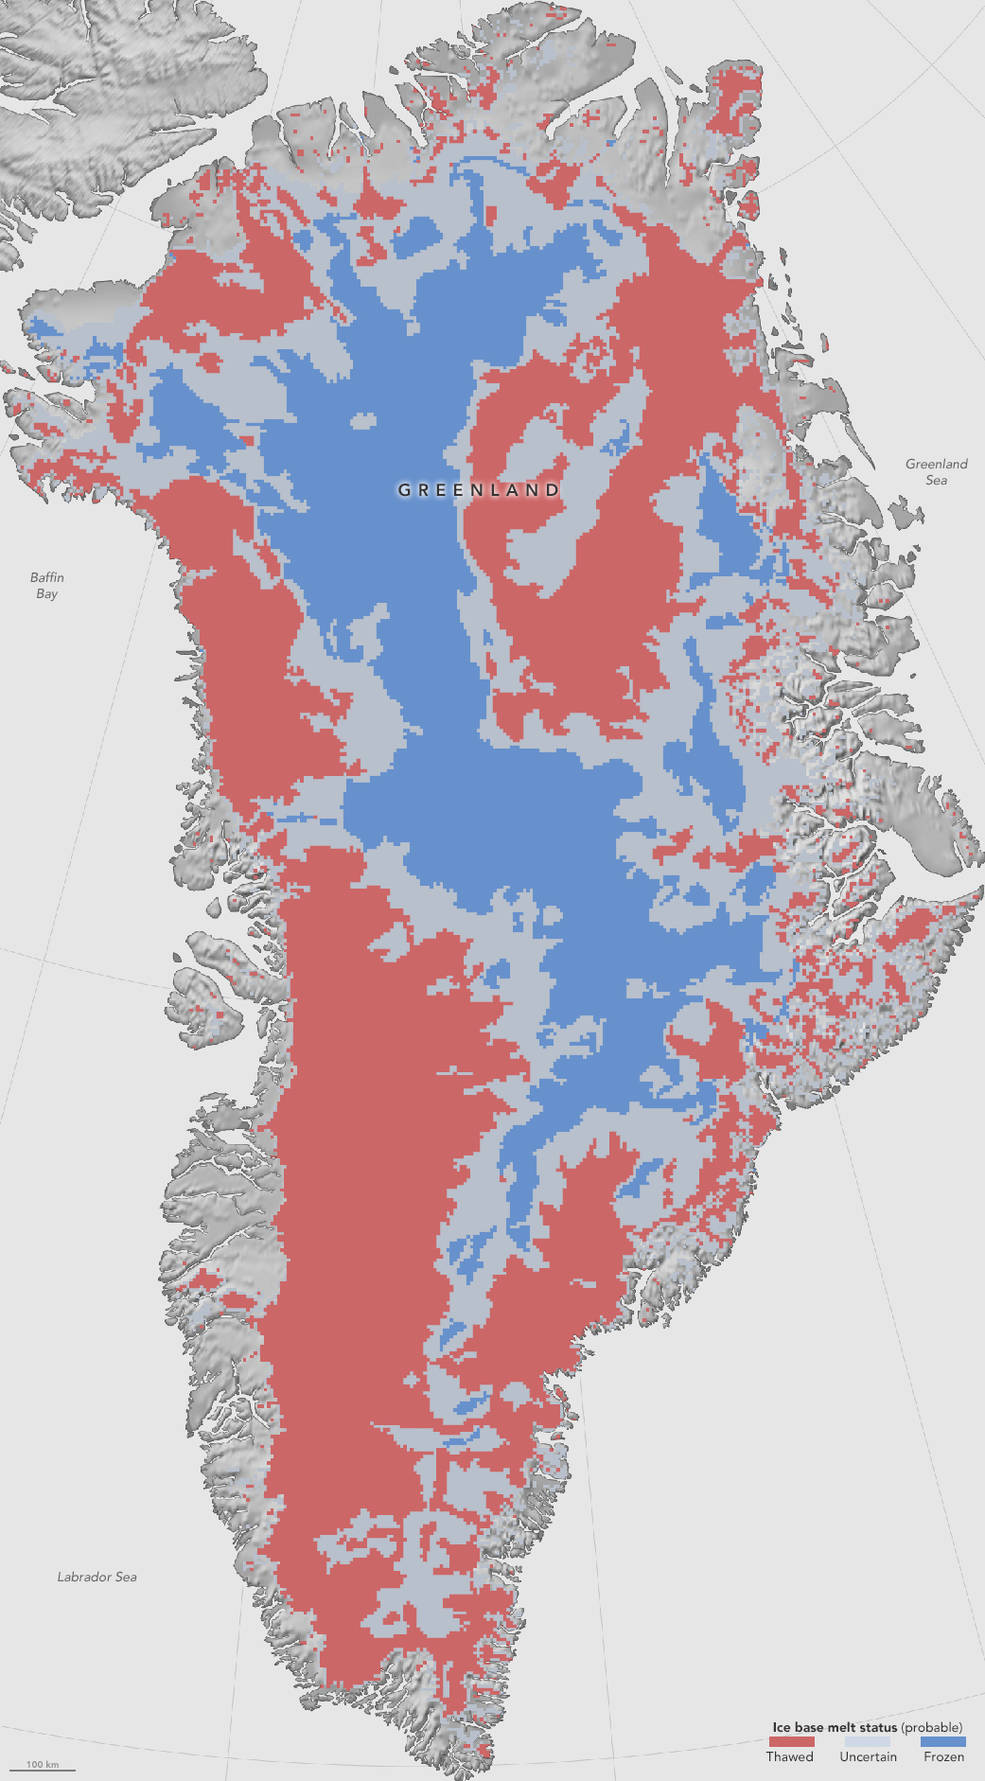

NASA: First Map Of Thawed Areas Under Greenland Ice Sheet

NASA researchers have helped produce the first map showing what parts of the bottom of the massive Greenland Ice Sheet are thawed – key information in better predicting how the ice sheet will react to a warming climate. Greenland’s thick ice sheet insulates the bedrock below from the cold temperatures at the surface, so the bottom of the ice is often tens of degrees warmer than at the top, because the ice bottom is slowly warmed by heat coming from the Earth’s depths. Knowing whether Greenland’s ice lies on wet, slippery ground or is anchored to dry, frozen bedrock is essential for predicting how this ice will flow in the future, But scientists have very few direct observations of the thermal conditions beneath the ice sheet, obtained through fewer than two dozen boreholes that have reached the bottom. Now, a new study synthesizes several methods to infer the Greenland Ice Sheet’s basal thermal state –whether the bottom of the ice is melted or not– leading to the first map that identifies frozen and thawed areas across the whole ice sheet. Map caption: This first-of-a-kind map, showing which parts of the bottom of the Greenland Ice Sheet are likely thawed (red), frozen (blue) or still uncertain (gray), will help scientists better predict how the ice will flow in a warming climate.

Credit: NASA Earth Observatory/Jesse Allen